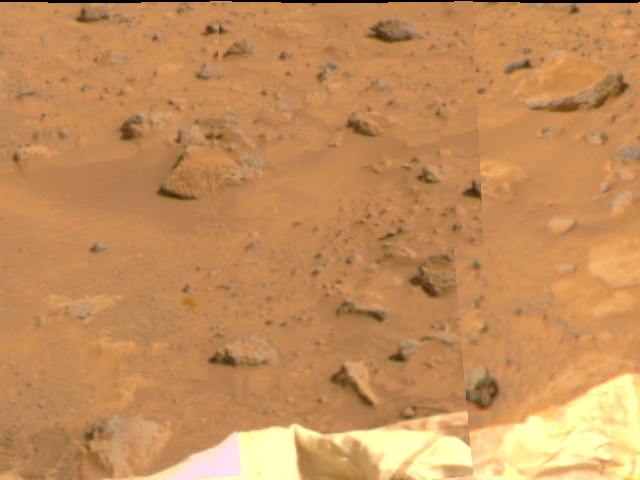

Deflated Airbags & Terrain

An area of Pathfinder’s deflated airbags is visible in the lower portion of this image, taken by the Imager for Mars Pathfinder (IMP) on Sol 4. Misregistration at the right side of the image is due to parallax.

Mars Pathfinder is the second in NASA’s Discovery program of low-cost spacecraft with highly focused science goals. The Jet Propulsion Laboratory, Pasadena, CA, developed and manages the Mars Pathfinder mission for NASA’s Office of Space Science, Washington, D.C. JPL is an operating division of the California Institute of Technology (Caltech). The Imager for Mars Pathfinder (IMP) was developed by the University of Arizona Lunar and Planetary Laboratory under contract to JPL. Peter Smith is the Principal Investigator.

Photojournal note: Sojourner spent 83 days of a planned seven-day mission exploring the Martian terrain, acquiring images, and taking chemical, atmospheric and other measurements. The final data transmission received from Pathfinder was at 10:23 UTC on September 27, 1997. Although mission managers tried to restore full communications during the following five months, the successful mission was terminated on March 10, 1998.

Credit: NASA/JPL